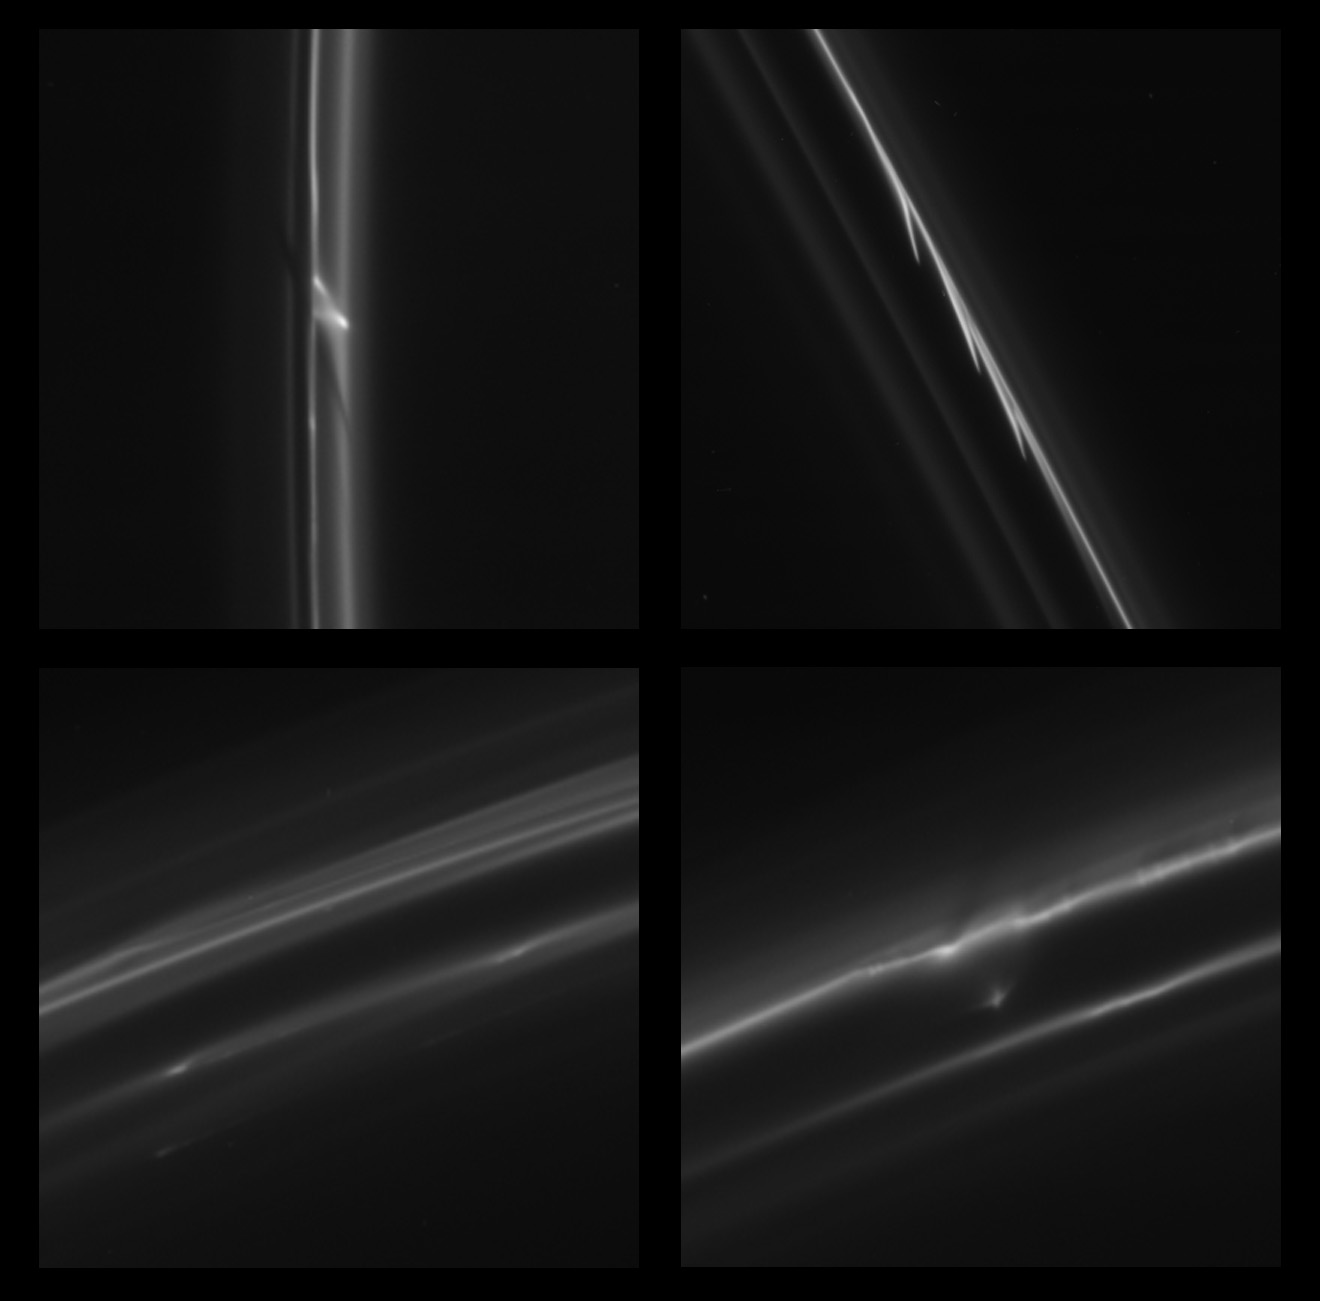

Exotic Trails or Mini-Jets

This set of four images obtained by NASA’s Cassini spacecraft shows some of the more bizarre trails that were dragged out from Saturn’s F ring by objects about a half mile (1 kilometer) in diameter. Scientists have seen more than 500 of these kinds of trails in over 20,000 images collected by Cassini from 2004 to 2011. Often the trails appear isolated (see PIA15503), but sometimes they occur in groups, leaving trails that look like the barb of a harpoon (top right image; another orientation of this same image can be found at PIA10470). The strange appearance of the top left image likely occurs because a single object has left multiple sheared trails as it passes through the core of the F ring; the sheared dark band is probably due to material that has been swept out by the object (see PIA08969). The bottom left image appears to capture several trails shearing out of peripheral strands of the F ring, showing that the objects do not even have to strike through the core to create streaks. The bottom right image appears to show trails produced as an object breaks up on its way through the F ring.

These trails, also called “mini-jets” by the scientists studying them, are typically about 25 to 112 miles (40 to 180 kilometers) long.

Scientists think the trails are created when small objects about half a mile (1 kilometer) in diameter punch through the F ring and drag icy ring particles behind them. The objects creating the trails were likely originally formed by the pull of the moon Prometheus on tiny F ring particles.

As the moon works its way around Saturn, its gravitational attraction sometimes parts channels in the icy particles of Saturn’s F ring and sometimes pushes together sticky snowballs. The moon’s continued progress around Saturn pulls some of the snowballs apart over time and adds material to others. These trails appear to be the telltale signs of surviving, evolved snowballs that strike through the F ring on their own. Scientists have been able to use Cassini images to track the objects and be sure they have different orbits from the F ring. The collisions occur at gentle speeds, on the order of 4 mph (2 meters per second). The F ring is the outermost of Saturn’s main rings, with a radius of about 87,129 miles (140,220 kilometers).

The images were obtained by Cassini’s narrow-angle imaging camera. From left to right along the top row, the images were taken on May 5, 2007 (Figure 1), and Aug. 20, 2008 (Figure 2). Along the bottom row, the images were both taken on June 10, 2009 (Figures 3 & 4). Other examples of these trails can be seen in PIA15500 and PIA15501.

The Cassini-Huygens mission is a cooperative project of NASA, the European Space Agency and the Italian Space Agency. NASA’s Jet Propulsion Laboratory, a division of the California Institute of Technology in Pasadena, manages the mission for NASA’s Science Mission Directorate, Washington, D.C. The Cassini orbiter was designed, developed and assembled at JPL. The imaging operations center is based at the Space Science Institute in Boulder, Colo.

Credit: NASA/JPL-Caltech/SSI/QMUL